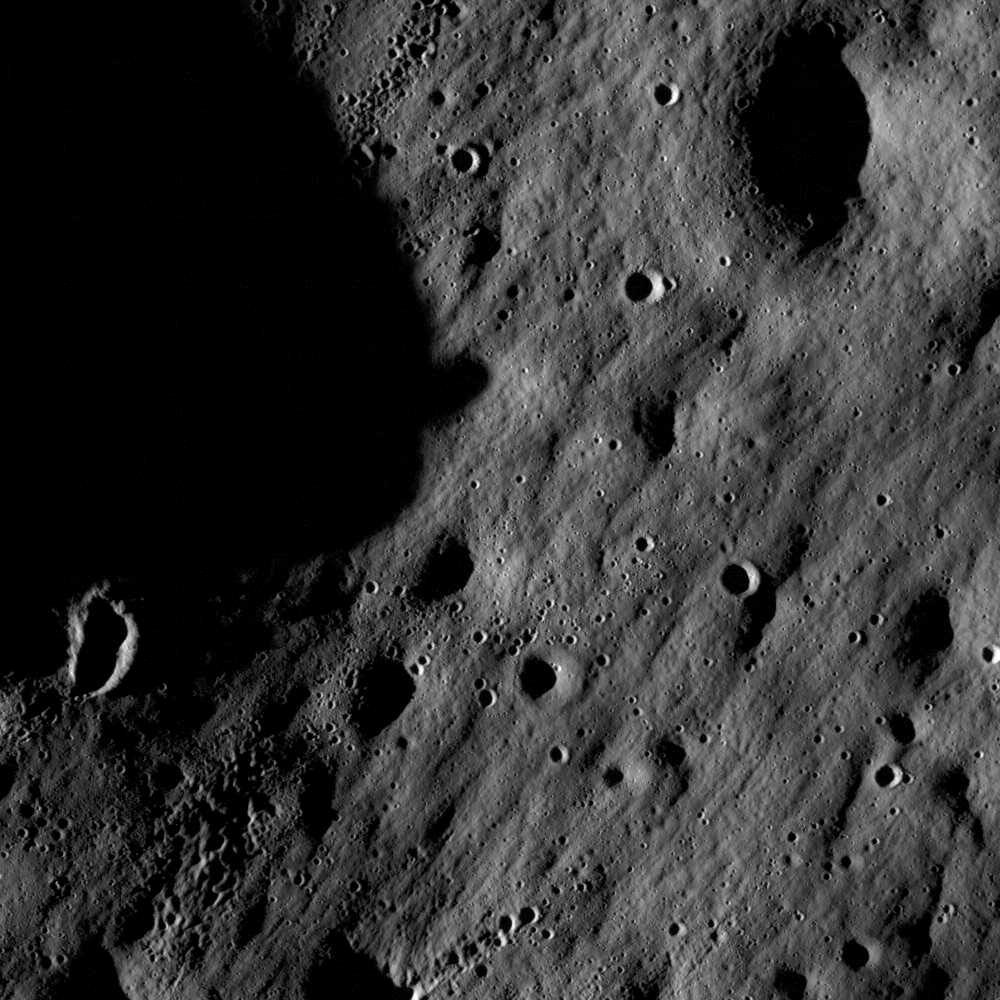

First LROC Images

Full resolution detail from one of the first LROC NAC images. At this scale and lighting, impact craters dominate the landscape. Two general types of impact craters are readily identifiable. Solitary craters which most likely represent a single impact event, and clusters or chains of small, fresh craters produced by the impact of lunar material excavated by a larger impact. Image width is 1400 meters, north is down.

NASA’s Goddard Space Flight Center built and manages the mission for the Exploration Systems Mission Directorate at NASA Headquarters in Washington. The Lunar Reconnaissance Orbiter Camera was designed to acquire data for landing site certification and to conduct polar illumination studies and global mapping. Operated by Arizona State University, the LROC facility is part of the School of Earth and Space Exploration (SESE). LROC consists of a pair of narrow-angle cameras (NAC) and a single wide-angle camera (WAC). The mission is expected to return over 70 terabytes of image data.

Credit: NASA/GSFC/Arizona State University